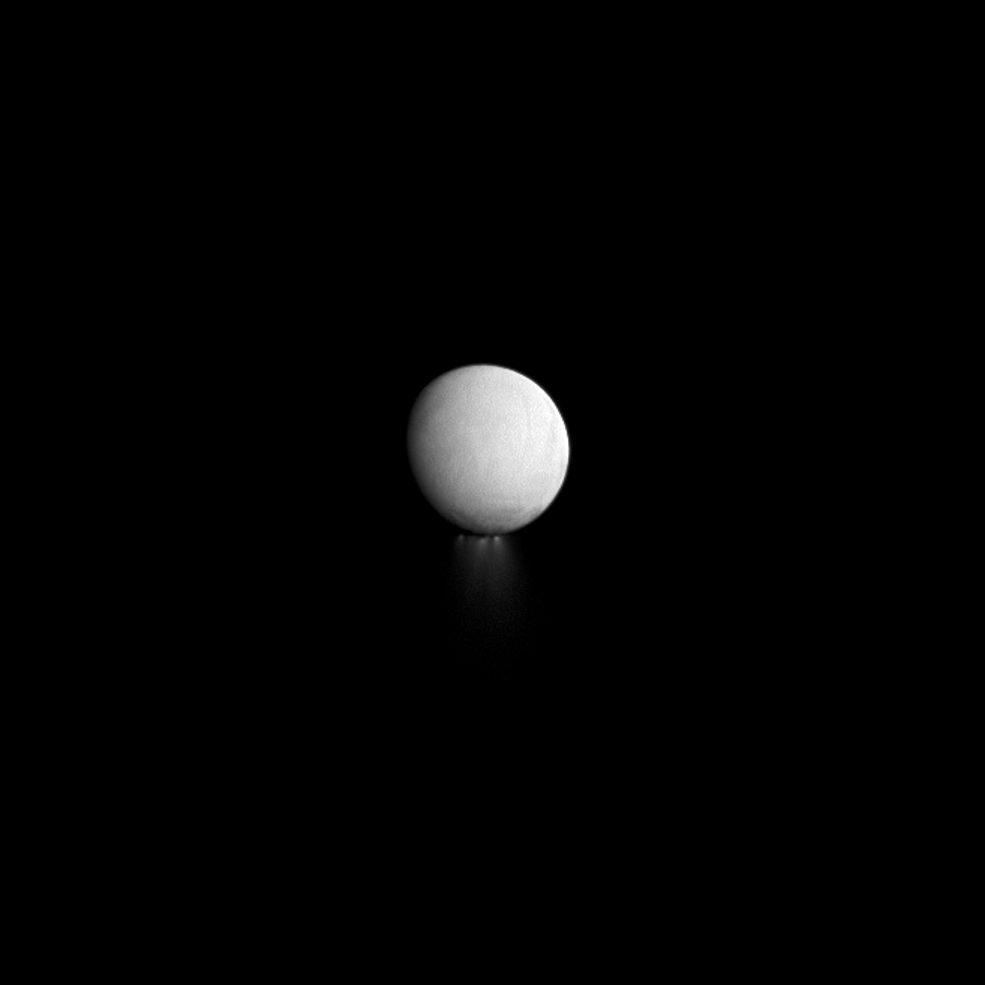

Sunset on the Jets

As the long winter night deepens at Enceladus’ south pole, its jets are also progressively falling into darkness. The shadow of the moon itself is slowly creeping up the jets making the portions closest to the surface difficult to observe by the Cassini spacecraft.

Cassini looks toward the night side of Enceladus (313 miles, or 504 kilometers across) in this image. Enceladus is lit by light reflected off Saturn rather than by direct sunlight.

This view looks toward the Saturn-facing hemisphere of Enceladus. North on Enceladus is up. The image was taken with the Cassini spacecraft narrow-angle camera on Sept. 24, 2012 using a spectral filter sensitive to wavelengths of near-infrared light centered at 930 nanometers.

The view was acquired at a distance of approximately 452,000 miles (728,000 kilometers) from Enceladus and at a Sun-Enceladus-spacecraft, or phase, angle of 170 degrees. Scale in the original image was 3 miles (4 kilometers) per pixel. The image was magnified by a factor of three to enhance the visibility of jets.

The Cassini-Huygens mission is a cooperative project of NASA, the European Space Agency and the Italian Space Agency. The Jet Propulsion Laboratory, a division of the California Institute of Technology in Pasadena, manages the mission for NASA’s Science Mission Directorate, Washington, D.C. The Cassini orbiter and its two onboard cameras were designed, developed and assembled at JPL. The imaging operations center is based at the Space Science Institute in Boulder, Colo.

Credit: NASA/JPL-Caltech/Space Science Institute